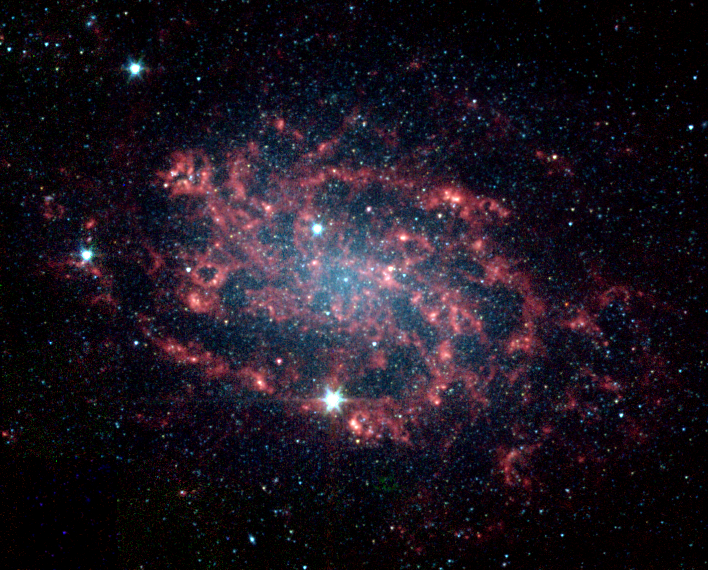

Dissection of a Galaxy

Sometimes, the best way to understand how something works is to take it apart. The same is true for galaxies like NGC 300, which NASA’s Spitzer Space Telescope has divided into its various parts. NGC 300 is a face-on spiral galaxy located 7.5 million light-years away in the southern constellation Sculptor.

This false-color image taken by the infrared array camera on Spitzer readily distinguishes the main star component of the galaxy (blue) from its dusty spiral arms (red). The star distribution peaks strongly in the central bulge where older stars congregate, and tapers off along the arms where younger stars reside.

Thanks to Spitzer’s unique ability to sense the heat or infrared emission from dust, astronomers can now clearly trace the embedded dust structures within NGC 300’s arms. When viewed at visible wavelengths, the galaxy’s dust appears as dark lanes, largely overwhelmed by bright starlight. With Spitzer, the dust – in particular organic compounds called polycyclic aromatic hydrocarbons – can be seen in vivid detail (red). These organic molecules are produced, along with heavy elements, by the stellar nurseries that pepper the arms.

The findings provide a better understanding of spiral galaxy mechanics and, in the future, will help decipher more distant galaxies, whose individual components cannot be resolved.

This image was taken on Nov. 21, 2003 and is composed of photographs obtained at four wavelengths: 3.6 microns (blue), 4.5 microns (green), 5.8 microns (orange) and 8 microns (red).

Credit: NASA/JPL-Caltech